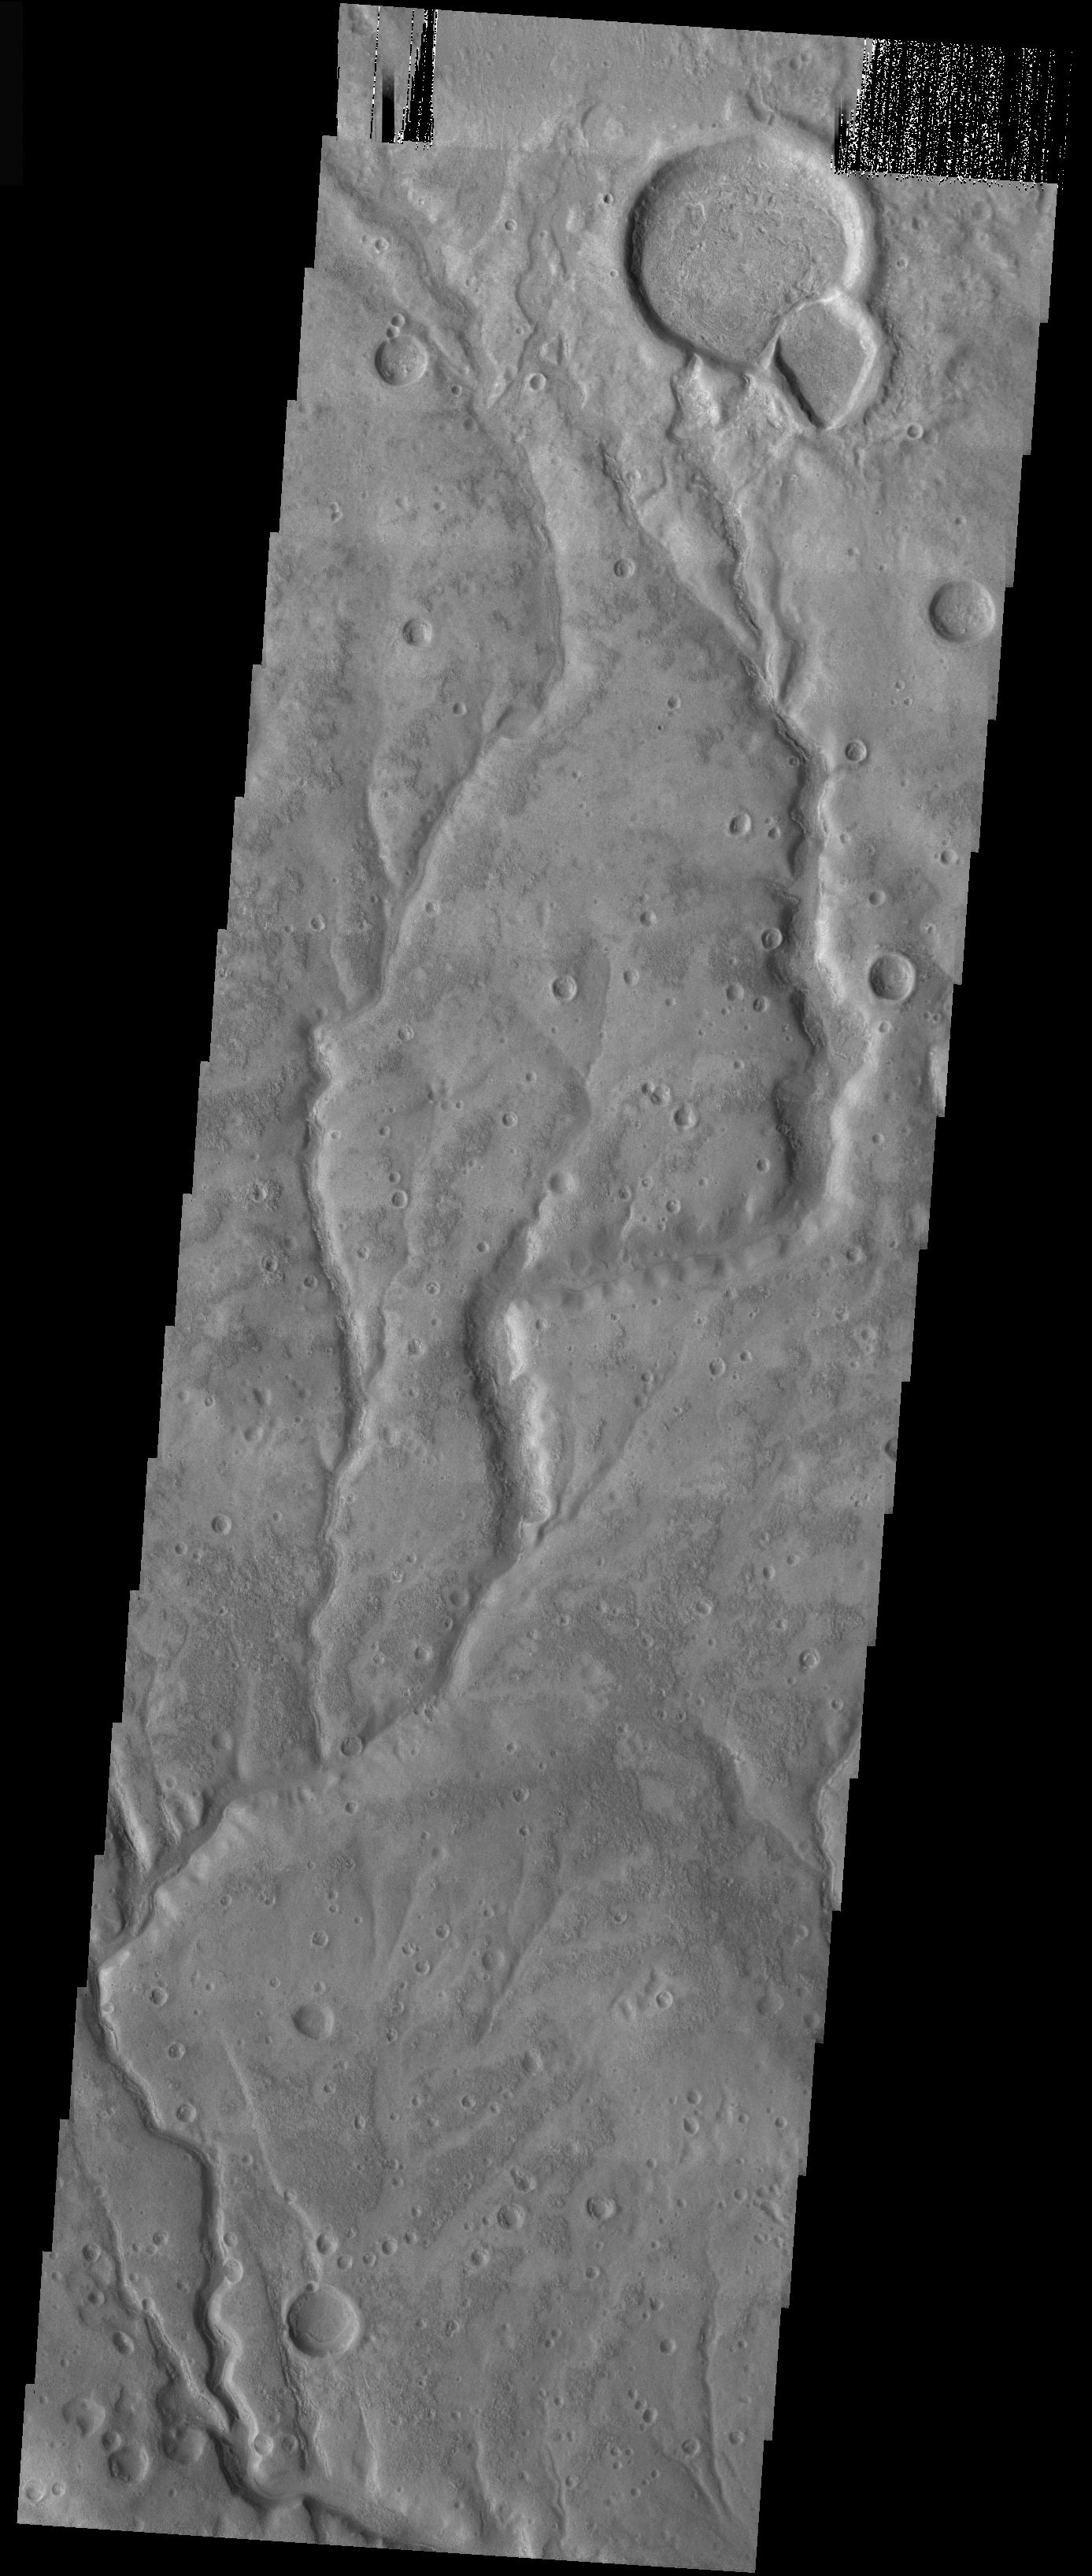

Filled Channels and Craters

Released 26 November 2003

The channels and impact craters observed in this THEMIS image taken near Warrego Valles have been eroded and filled with sediment after their formation. Many of the impact crater floors have interesting grooves and lineations that may reflect the interaction of ice and surface materials. Slumping observed within channels in the dissected terrains also points to modification by volatile driven processes.

Image information: VIS instrument. Latitude -42.5, Longitude 268.6 East (91.4 West). 19 meter/pixel resolution.

Note: this THEMIS visual image has not been radiometrically nor geometrically calibrated for this preliminary release. An empirical correction has been performed to remove instrumental effects. A linear shift has been applied in the cross-track and down-track direction to approximate spacecraft and planetary motion. Fully calibrated and geometrically projected images will be released through the Planetary Data System in accordance with Project policies at a later time.

NASA’s Jet Propulsion Laboratory manages the 2001 Mars Odyssey mission for NASA’s Office of Space Science, Washington, D.C. The Thermal Emission Imaging System (THEMIS) was developed by Arizona State University, Tempe, in collaboration with Raytheon Santa Barbara Remote Sensing. The THEMIS investigation is led by Dr. Philip Christensen at Arizona State University. Lockheed Martin Astronautics, Denver, is the prime contractor for the Odyssey project, and developed and built the orbiter. Mission operations are conducted jointly from Lockheed Martin and from JPL, a division of the California Institute of Technology in Pasadena.

Credit: NASA/JPL/Arizona State University